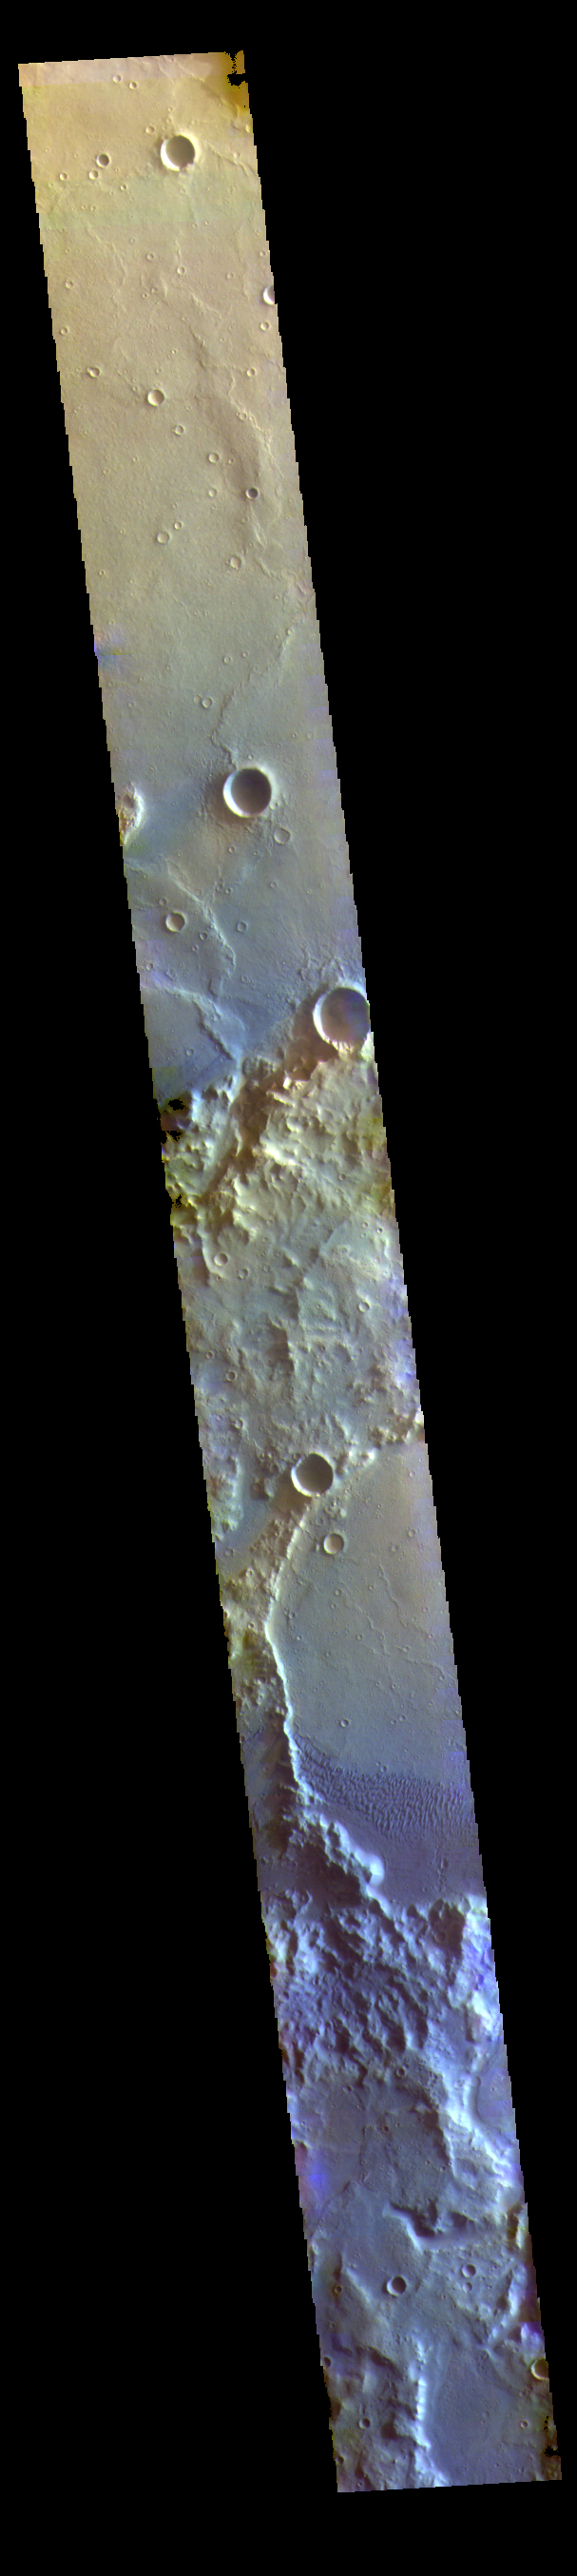

Terra Cimmeria Dunes – False Color

The THEMIS VIS camera contains 5 filters. The data from different filters can be combined in multiple ways to create a false color image. These false color images may reveal subtle variations of the surface not easily identified in a single band image. Today’s false color image shows sand dunes on the floor of an unnamed crater in Terra Cimmeria. Dark blue in this filter combination indicates basaltic sand.

Credit: NASA/JPL-Caltech/ASU